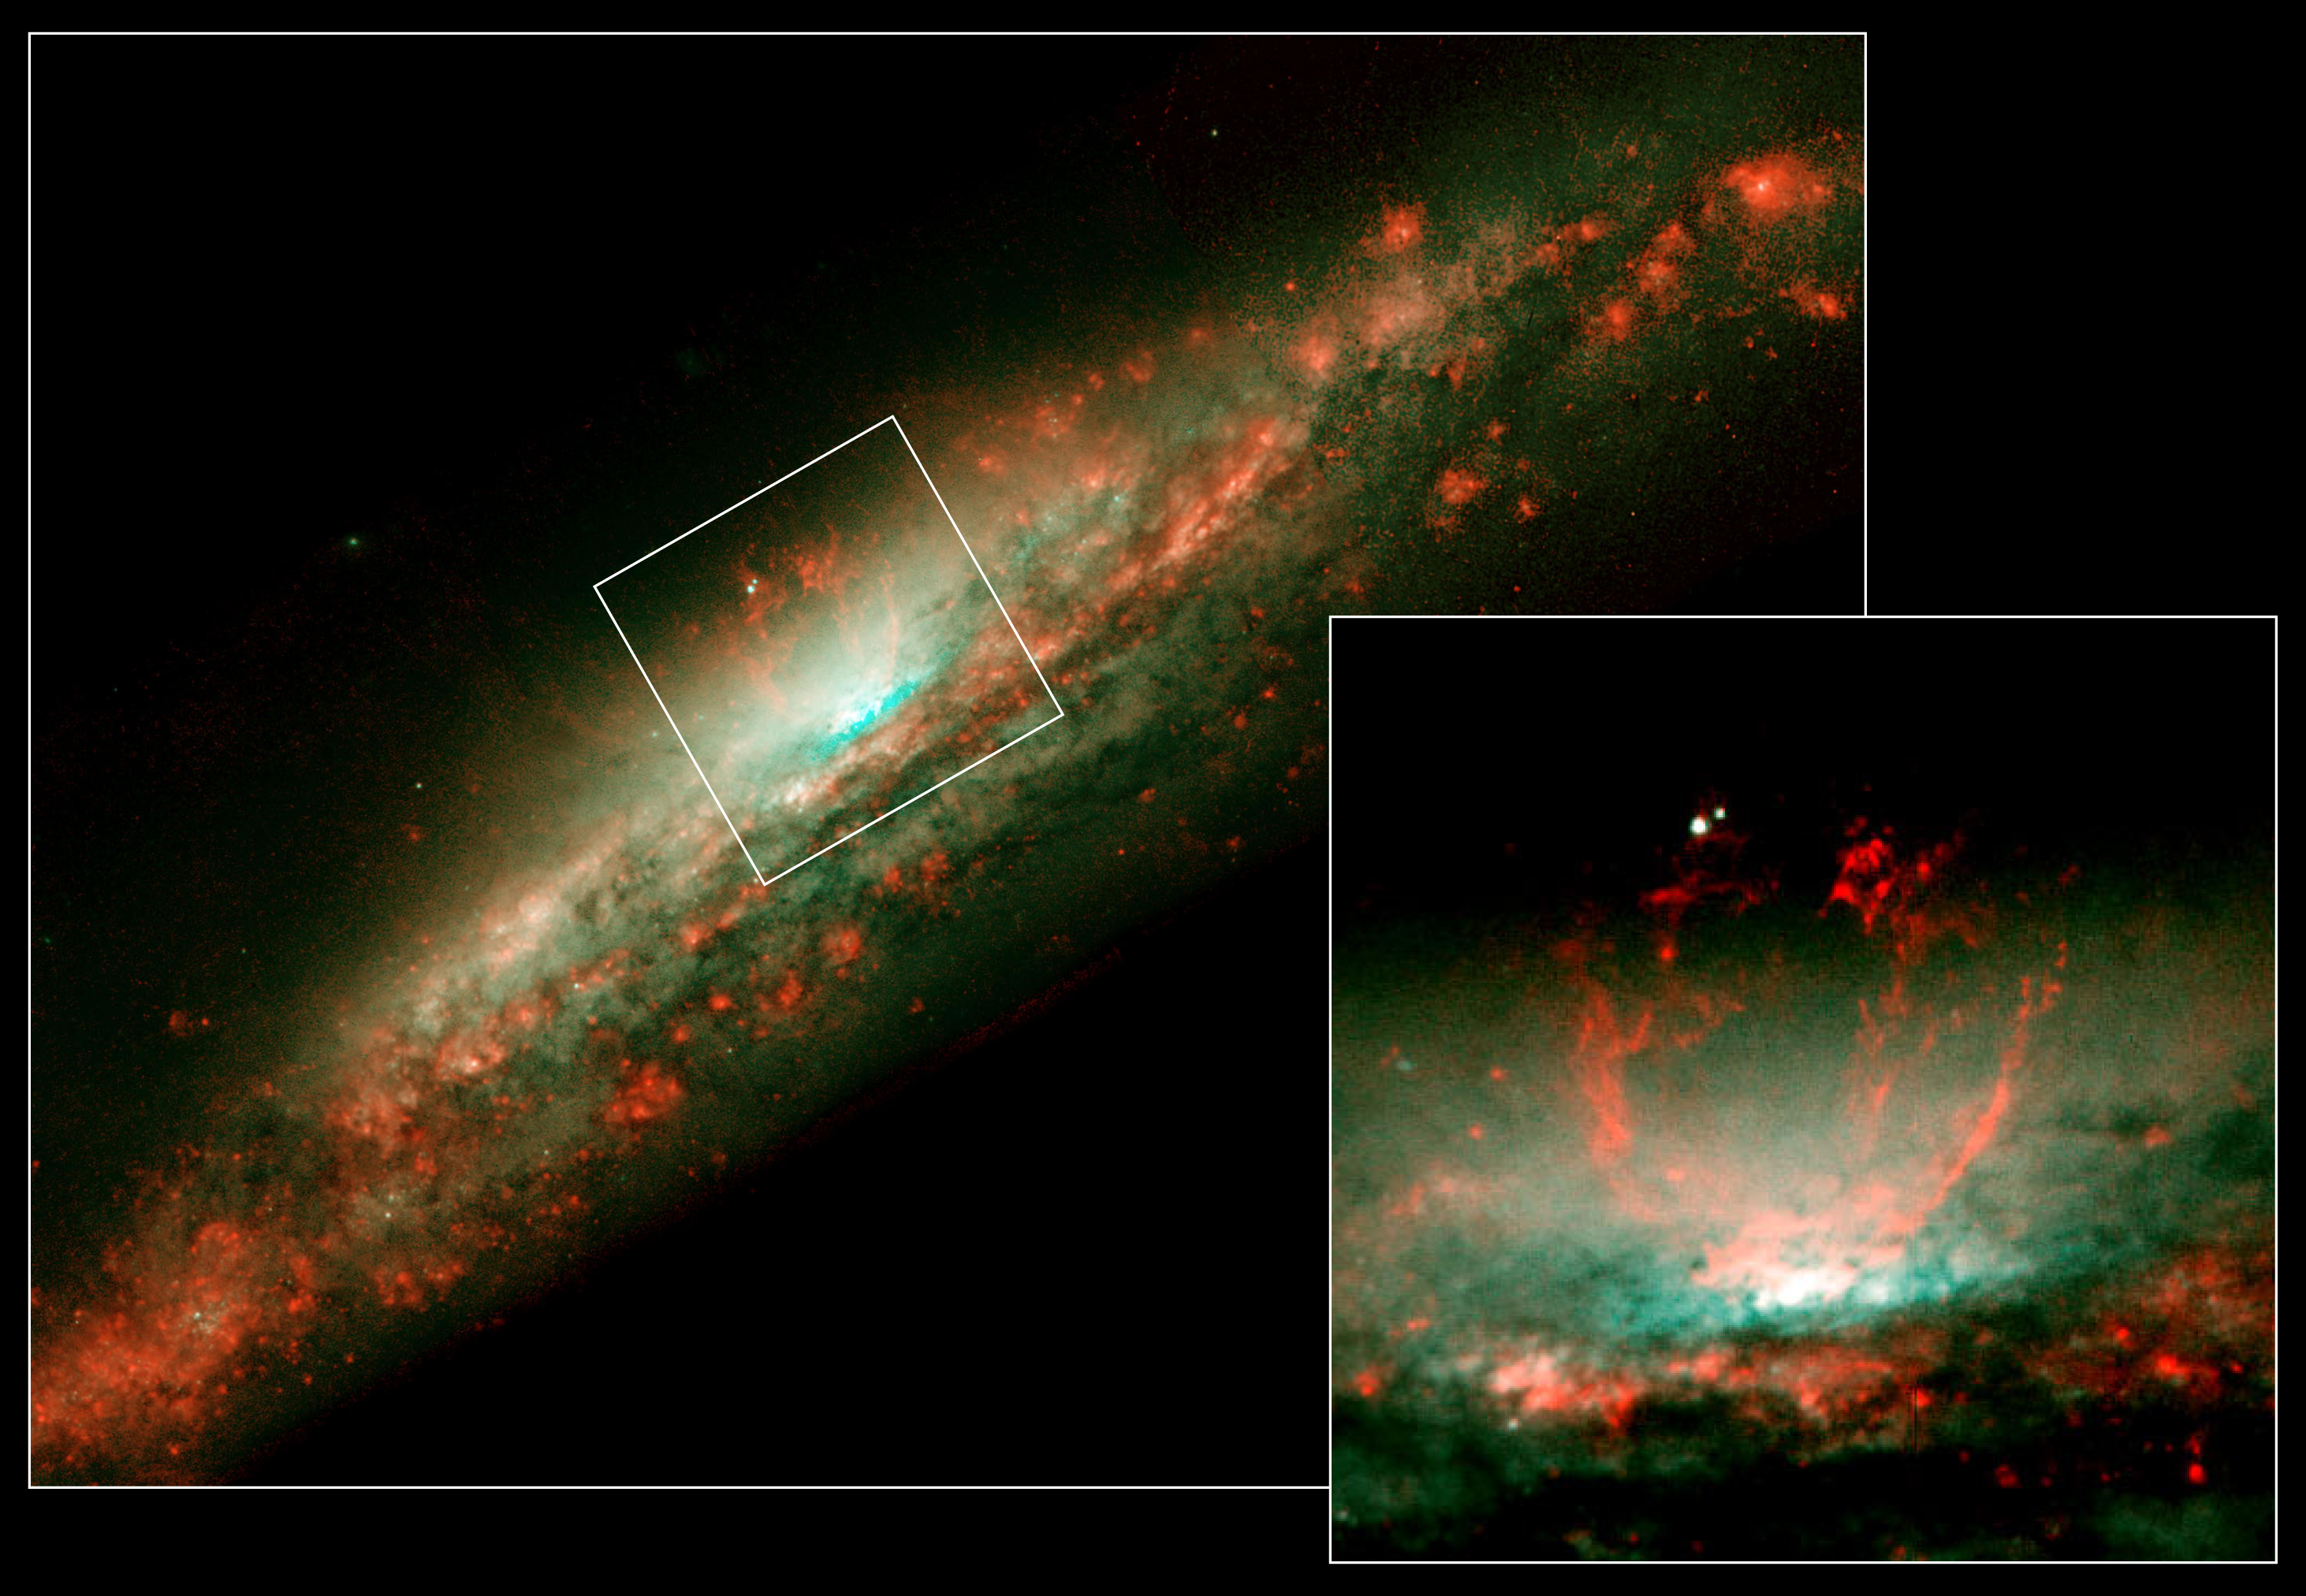

Burst of Star Formation Drives Bubble in Galaxy NGC 3079’s Core

These NASA Hubble Space Telescope snapshots reveal dramatic activities within the core of the galaxy NGC 3079, where a lumpy bubble of hot gas is rising from a cauldron of glowing matter.

The picture at left shows the bubble in the center of the galaxy's disk. The structure is more than 3,000 light-years wide and rises 3,500 light-years above the galaxy's disk. The smaller photo at right is a close-up view of the bubble. Astronomers suspect that the bubble is being blown by "winds" (high-speed streams of particles) released during a burst of star formation. Gaseous filaments at the top of the bubble are whirling around in a vortex and are being expelled into space. Eventually, this gas will rain down upon the galaxy's disk where it may collide with gas clouds, compress them, and form a new generation of stars. The two white dots just above the bubble are probably stars in the galaxy.

The close-up reveals that the bubble's surface is lumpy, consisting of four columns of gaseous filaments that tower above the galaxy's disk. The filaments disperse at a height of 2,000 light-years. Each filament is about 75 light-years wide. Velocity measurements taken by the Canada-France-Hawaii Telescope in Hawaii show that the gaseous filaments are ascending at more than 4 million miles an hour (6 million kilometers an hour).

According to theoretical models, the bubble formed when ongoing winds from hot stars mixed with small bubbles of very hot gas from supernova explosions. Observations of the core's structure by radio telescopes indicate that those processes are still active. The models suggest that this outflow began about a million years ago. They occur about every 10 million years. Eventually, the hot stars will die, and the bubble's energy source will fade away. Astronomers have seen evidence of previous outbursts from radio and X-ray observations. Those studies show rings of dust and gas and long plumes of material, all of which are larger than the bubble.

NGC 3079 is 50 million light-years from Earth in the constellation Ursa Major. The colors in this image accentuate important details in the bubble. Glowing gas is red and starlight is blue/green. Hubble's Wide Field and Planetary Camera 2 snapped this picture in 1998. The results appear in the July 1, 2001 issue of the Astrophysical Journal.

Credit: NASA, Gerald Cecil (University of North Carolina), Sylvain Veilleux (University of Maryland), Joss Bland-Hawthorn (Anglo- Australian Observatory), and Alex Filippenko (University of California at Berkeley).